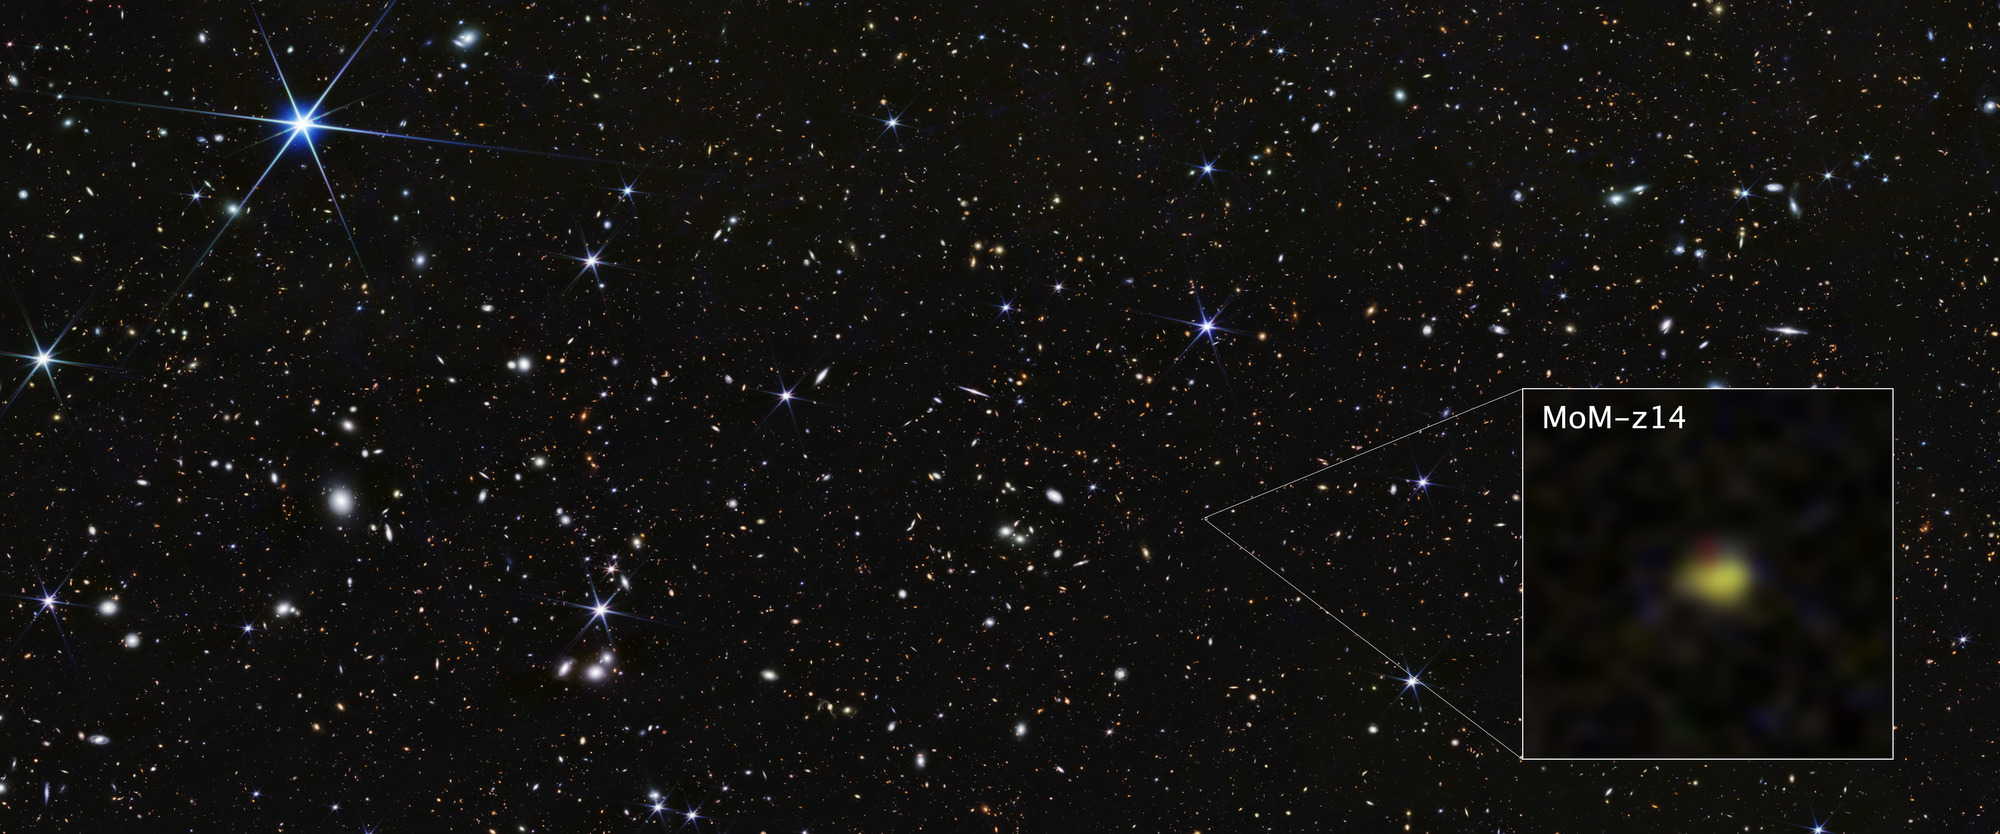

COSMOS Field MoM-z14 Galaxy (NIRCam Image)

The galaxy designated MoM-z14 is currently the farthest galaxy ever detected, spotted by NASA’s James Webb Space Telescope’s NIRCam (Near-Infrared Camera) and confirmed spectroscopically with its NIRSpec (Near-Infrared Spectrograph) instrument.

Through Webb, we are seeing this galaxy as it appeared in the distant past, only 280 million years after the universe began in the big bang. Its light has traveled through space for more than 13 billion years to reach us.

Like some other galaxies Webb has discovered in the early universe, MoM-z14 is brighter, more compact, and more chemically enriched than astronomers expected to find in this early era. While it may pass out of record books quickly as the farthest galaxy, MoM-z14 will still play a role in helping astronomers and theorists reach new understanding of the earliest chapters in the universe’s story.

Credit: Image: NASA, ESA, CSA, STScI, Rohan Naidu (MIT); Image Processing: Joseph DePasquale (STScI)